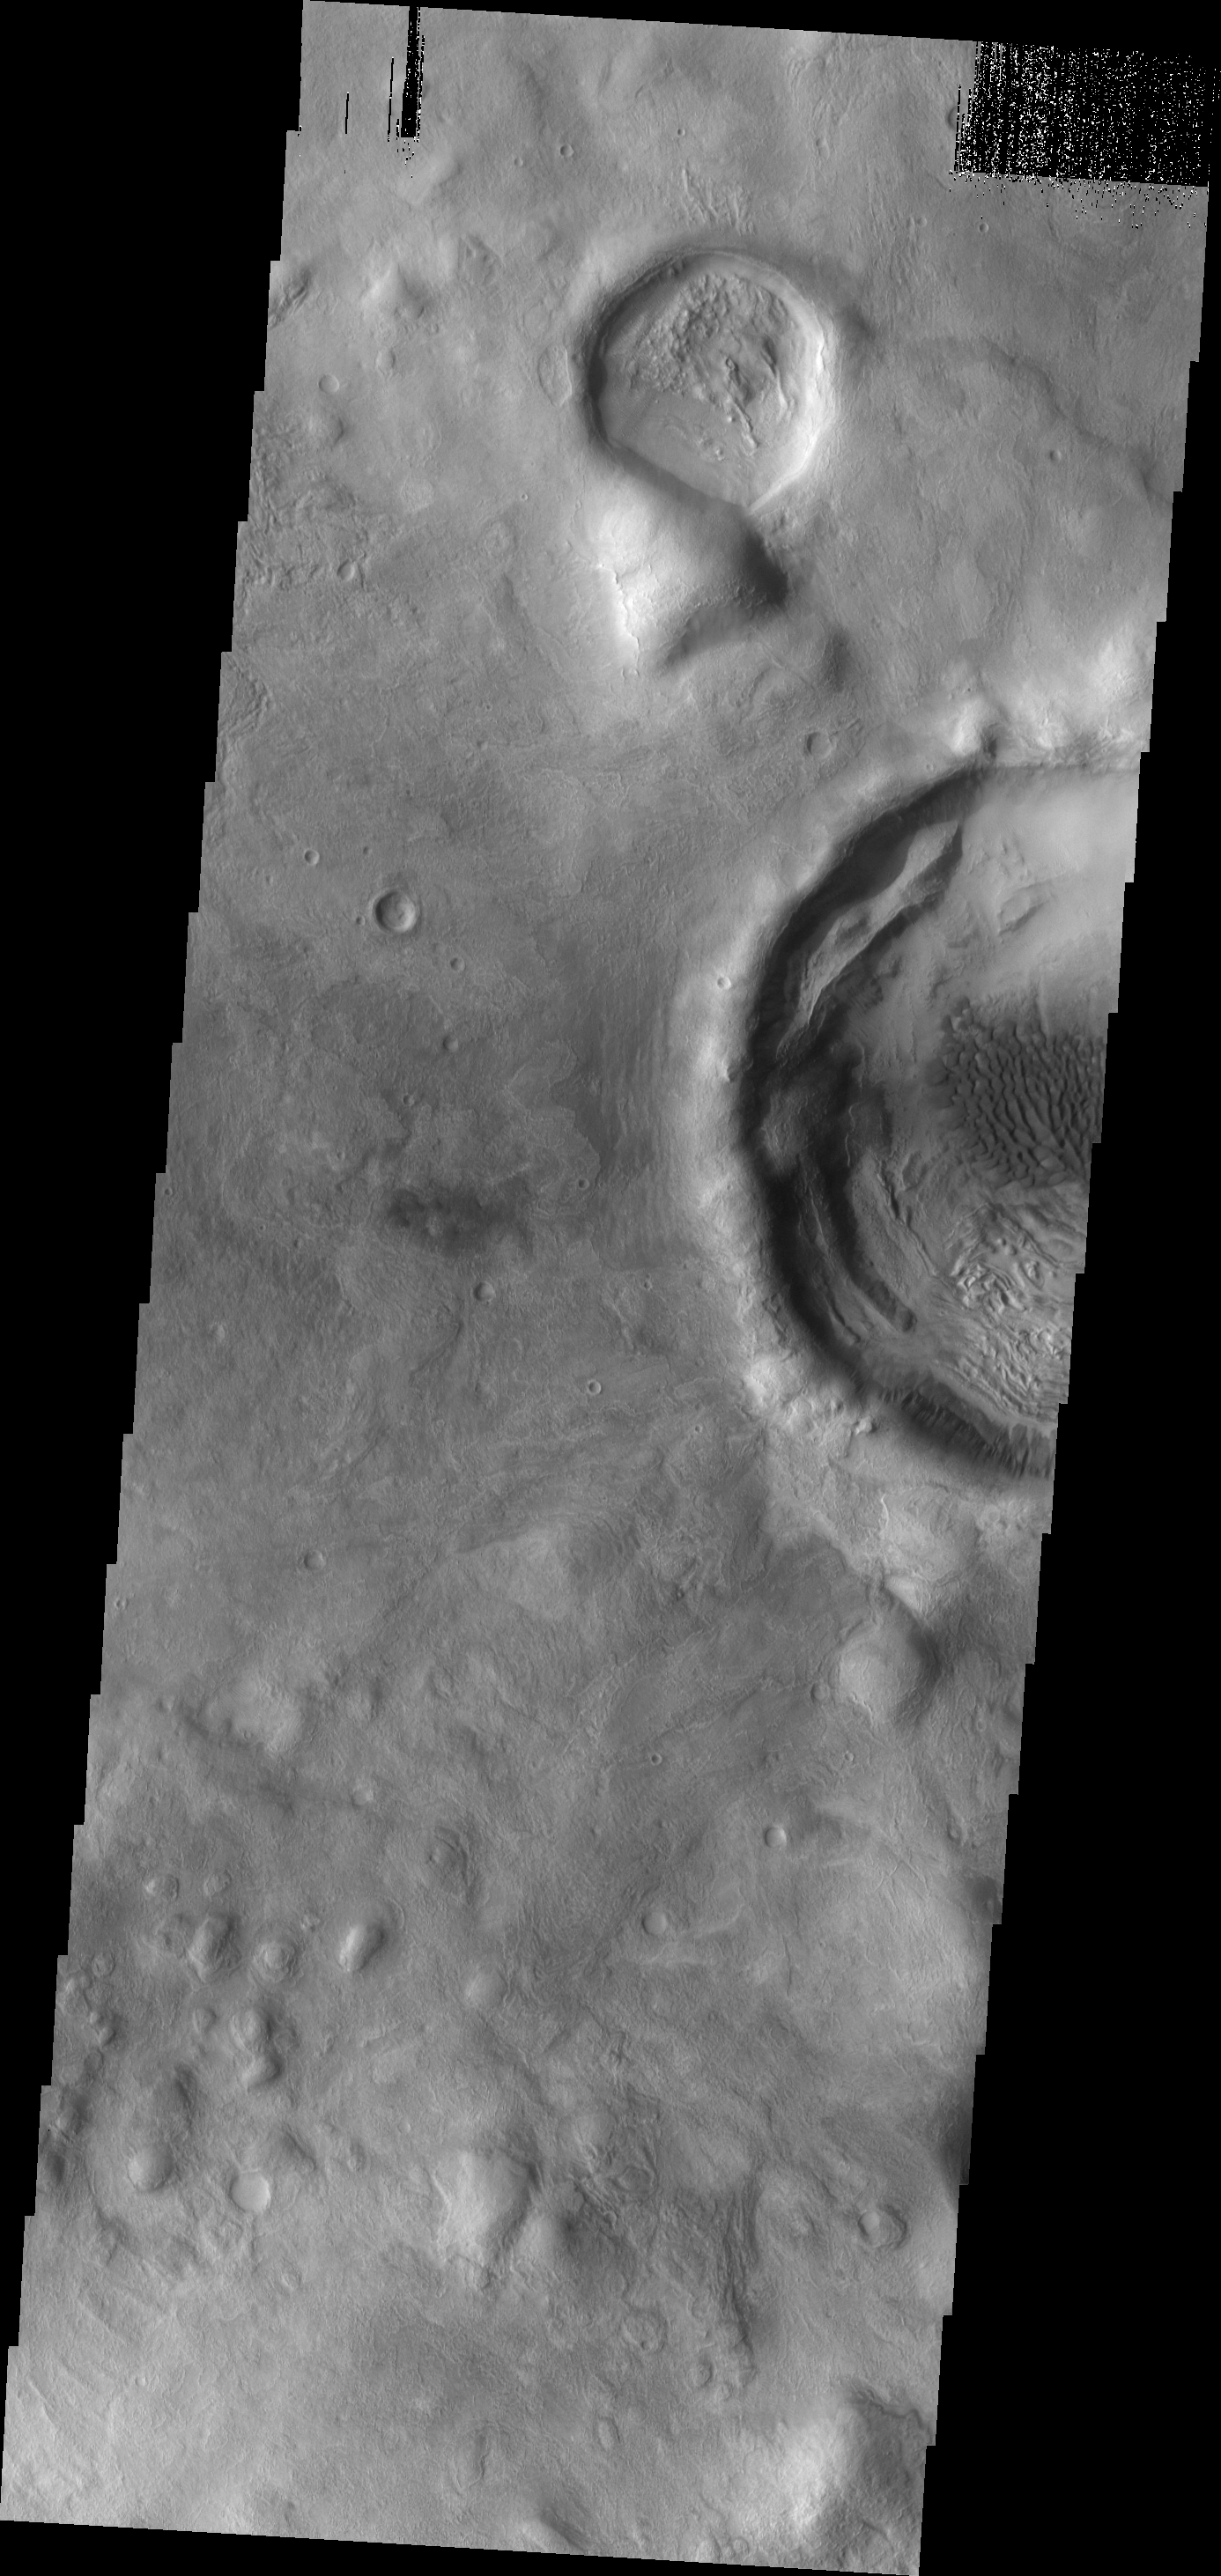

Crater Dunes

Dark dunes are located on the floor of the unnamed crater just off the eastern margin of Terra Sabaea.

Image information: VIS instrument. Latitude 36.9N, Longitude 59.6E. 19 meter/pixel resolution.

Please see the THEMIS Data Citation Note for details on crediting THEMIS images.

Note: this THEMIS visual image has not been radiometrically nor geometrically calibrated for this preliminary release. An empirical correction has been performed to remove instrumental effects. A linear shift has been applied in the cross-track and down-track direction to approximate spacecraft and planetary motion. Fully calibrated and geometrically projected images will be released through the Planetary Data System in accordance with Project policies at a later time.

NASA’s Jet Propulsion Laboratory manages the 2001 Mars Odyssey mission for NASA’s Office of Space Science, Washington, D.C. The Thermal Emission Imaging System (THEMIS) was developed by Arizona State University, Tempe, in collaboration with Raytheon Santa Barbara Remote Sensing. The THEMIS investigation is led by Dr. Philip Christensen at Arizona State University. Lockheed Martin Astronautics, Denver, is the prime contractor for the Odyssey project, and developed and built the orbiter. Mission operations are conducted jointly from Lockheed Martin and from JPL, a division of the California Institute of Technology in Pasadena.

Credit: NASA/JPL/ASU